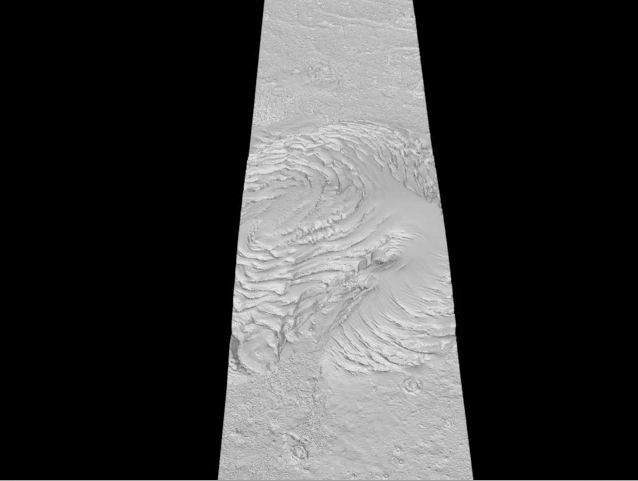

Mars Radar Opens a Planet’s Third Dimension

Radar sounder instruments orbiting Mars have looked beneath the Martian surface and opened up the third dimension for planetary exploration. The technique’s success is prompting scientists to think of all the other places in the Solar System where they would like to use radar sounders.

The first radar sounder at Mars was the Mars Advanced Radar for Subsurface and Ionospheric Sounding (MARSIS) on the European Space Agency’s Mars Express Orbiter. It has been joined by the complementary Shallow Subsurface Radar (SHARAD), operating at a different wavelength aboard NASA’s Mars Reconnaissance Orbiter. The data in this animation are from SHARAD.

Credit: NASA/ESA/JPL-Caltech/ASI/University of Rome/Washington University in St. Louis